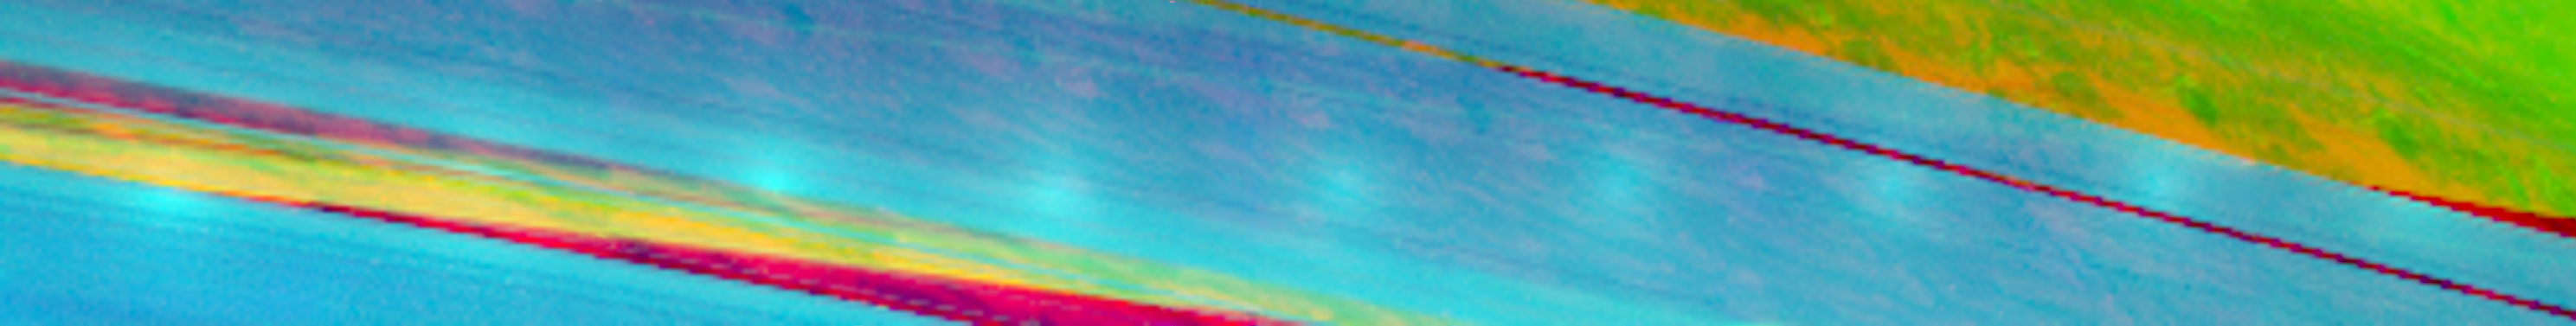

Cat’s Eye Rings and Peek-a-boo Shadows

Astronomers have long known that Saturn’s rings reflect sunlight most strongly when Earth is located directly between Saturn and the sun. Flat, shiny surfaces (like a mirror or a pond) can appear particularly bright when light reflects off them in a certain direction. Scientists call this “specular reflection,” from the Latin word for mirror. However, even rough surfaces, like those of Earth’s moon or Saturn’s rings, can appear bright when the source of light is directly behind the observer’s head, no matter what the orientation of the surface is. This latter phenomenon is known as the “opposition effect.” Spectacular examples include the eyes of a cat, which seem to glow brightly when they are illuminated by a flashlight, or highway signs and reflectors that “light up” when they are caught in a car’s headlights.

On Aug. 16, 2006, as the Cassini orbiter flew directly between the sun and Saturn, its Visual and Infrared Mapping Spectrometer captured a sequence of images that vividly show this opposition brightening. Combined here into a mosaic, the images show — from left to right — a small, bright spot moving from the outermost B ring across the Cassini Division and all the way across the A ring. In each image, this spot is centered on the point in the rings directly opposite the sun. Theoretical models for the opposition effect suggest that it can be explained by light being scattered several times within the surfaces of individual, transparent, icy ring particles on scales of about 40 micrometers, or 1/500th of an inch. Similar effects are seen in laboratory studies of bright, finely-textured material such as snow or sugar crystals.

In this mosaic, blue colors highlight the icy rings (2.35 microns), green represents sunlight reflected by the clouds of Saturn (2.86 microns) and red depicts thermal emission from the planet’s interior (5.02 microns). The rings were observed while they were in front of the planet, producing a complex interplay of sunlight reflected from the rings and the shadows cast by the rings on the cloud tops of Saturn. The yellow-green sunlit clouds of Saturn are seen in the upper right corner of the mosaic beyond the outer edge of the A ring, and also through the 4,000-kilometer-wide (2,400 mile) Cassini Division in the left third of the mosaic. (Yellow indicates a mixture of reflected sunlight and thermal emission.) The shadowed regions of the planet, on the other hand, appear deep red because only thermal emission produced deep inside Saturn itself is visible.

At exact opposition, the shadows of the rings are hidden behind the rings themselves, but away from this point shadows can be seen peeking out from behind the edges of the A and B rings into the Cassini Division, as well as beyond the outer edge of the A ring. If one looks closely, one can even trace the A ring’s shadow behind the partly transparent A ring, as a faint purple band. Within this band, a thin blue-green line crossing obliquely behind the A ring is caused by sunlight passing through the narrow Encke Gap in the outer A ring.

The Cassini spacecraft was at a distance of 254,000 kilometers (157,800 miles) from the center of Saturn when these images were taken, while the opening angle of the rings to the sun was 16.3 degrees. The image scale at the rings is approximately 70 kilometers (40 miles) per pixel. All nine images were taken over a period of 27 minutes, and the vertical dimension of the mosaic is 1.8 degrees.

The Cassini-Huygens mission is a cooperative project of NASA, the European Space Agency and the Italian Space Agency. The Jet Propulsion Laboratory, a division of the California Institute of Technology in Pasadena, manages the mission for NASA’s Science Mission Directorate, Washington, D.C. The Cassini orbiter was designed, developed and assembled at JPL. The Visual and Infrared Mapping Spectrometer team is based at the University of Arizona, where this image was produced.

Credit: NASA/JPL/University of Arizona